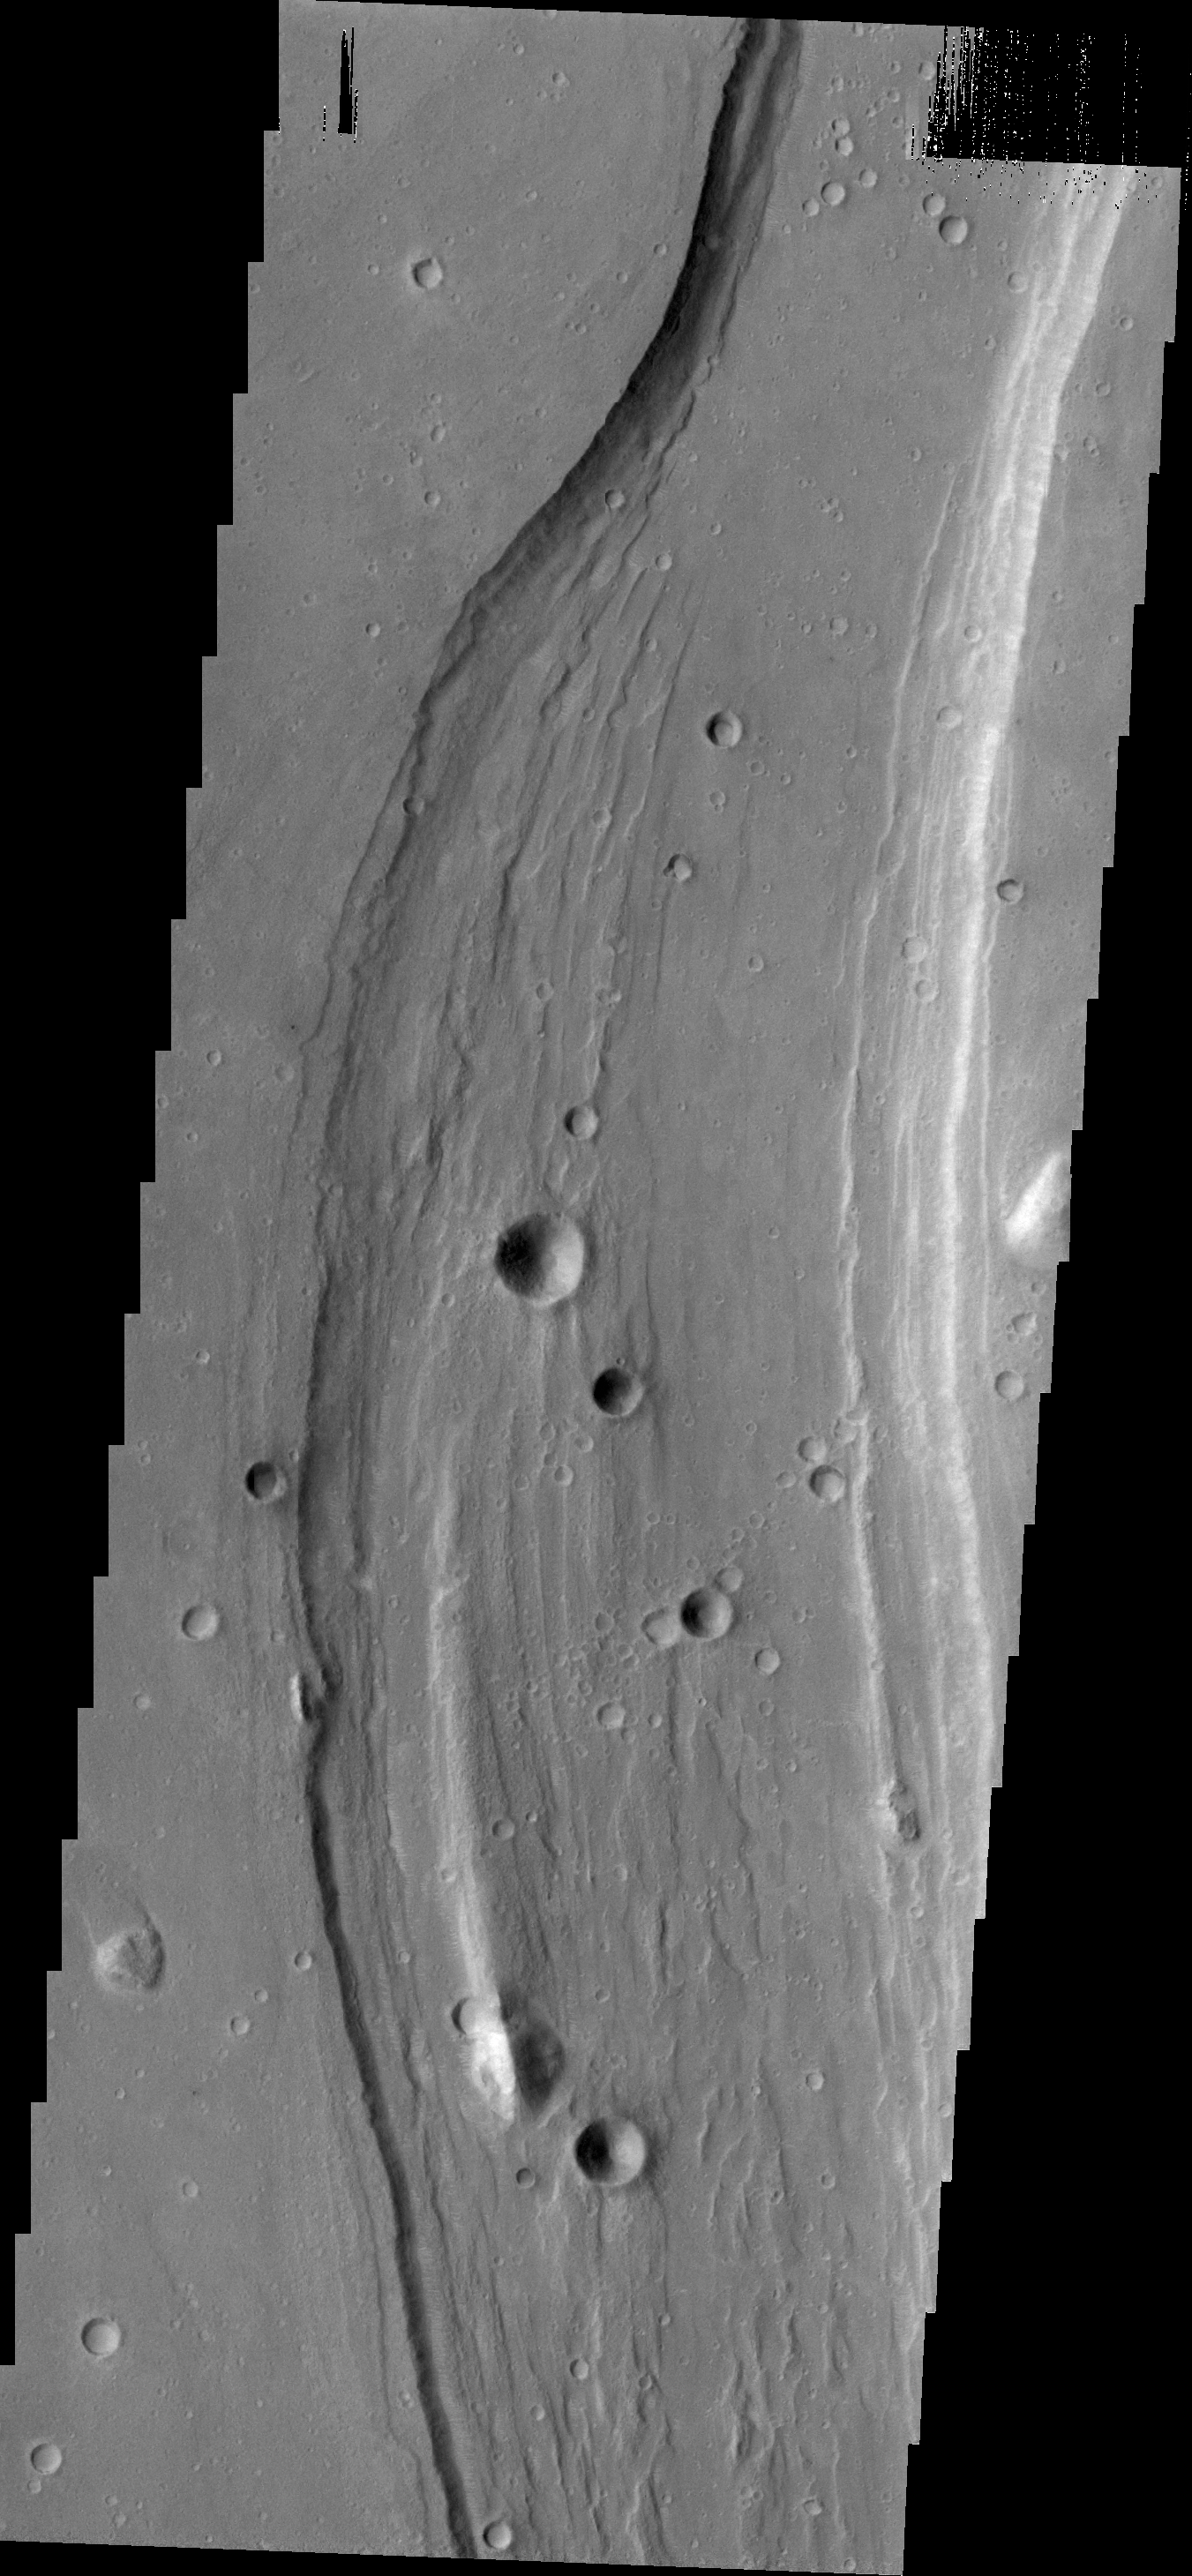

Shalbatana Vallis

Shalbatana Vallis dominates today’s VIS image.

Credit: NASA/JPL/ASU